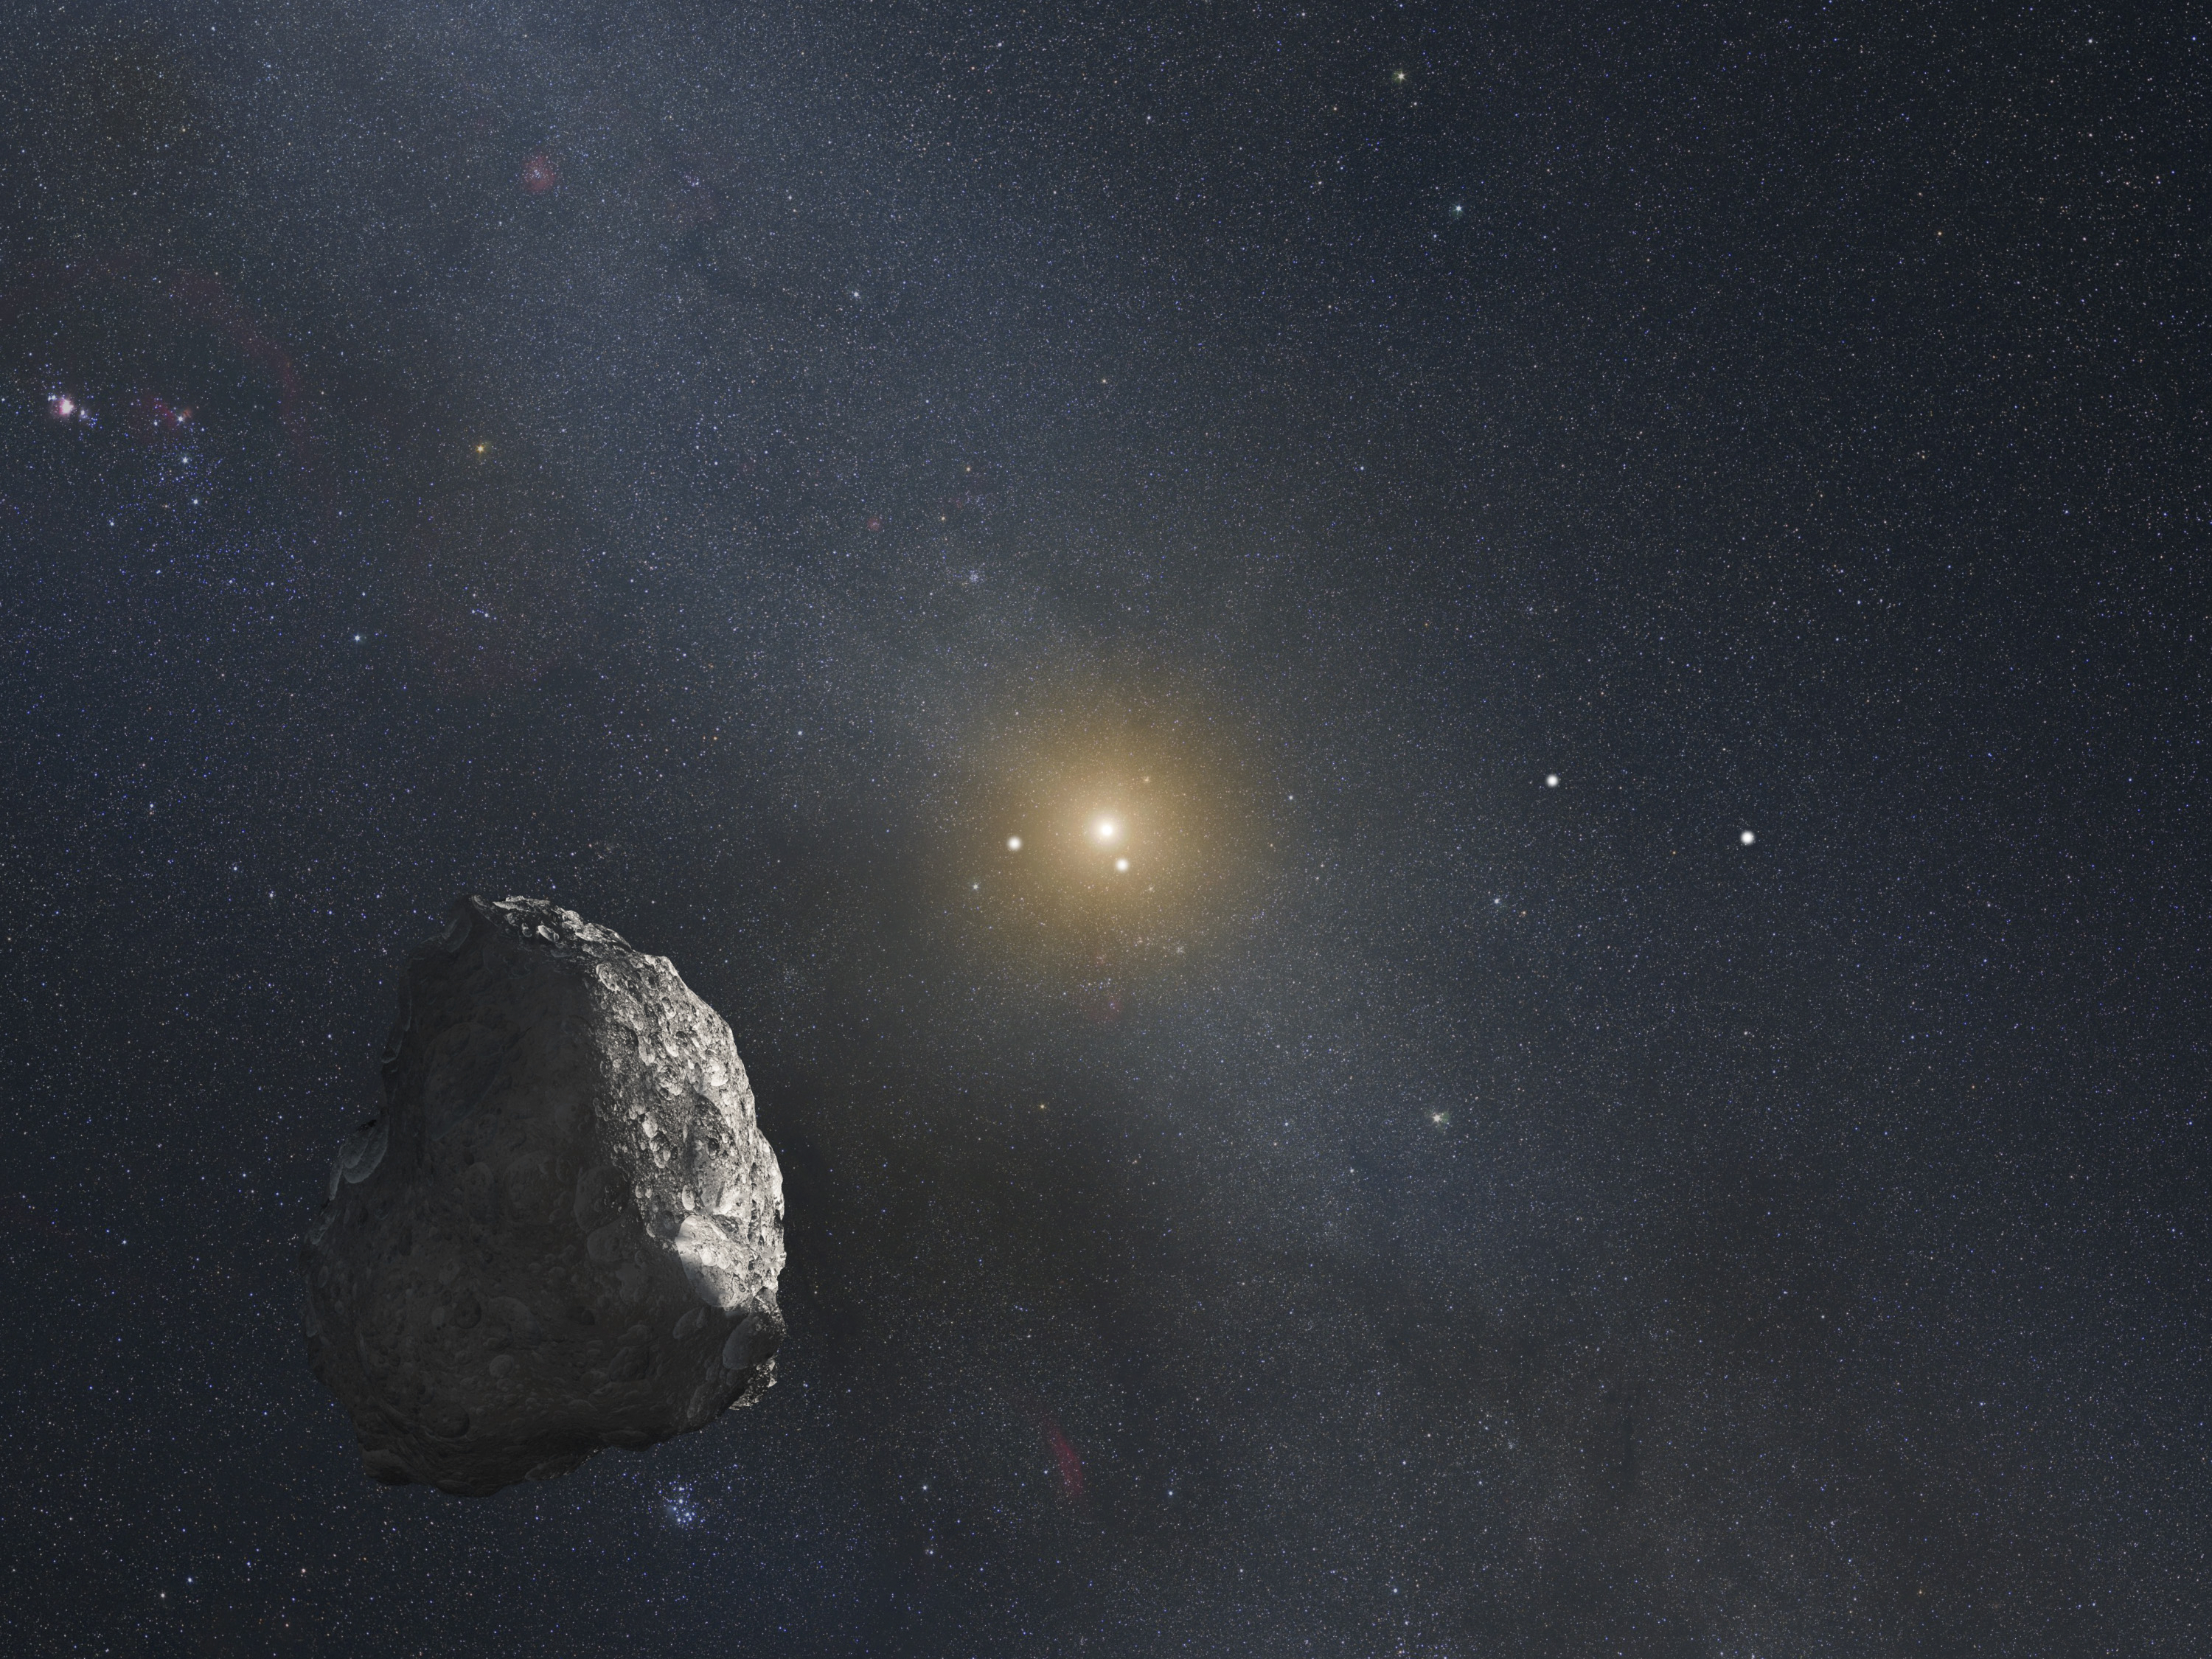

Artist’s Impression of a Kuiper Belt Object

This is an artist's impression of a Kuiper Belt object (KBO), located on the outer rim of our solar system at a staggering distance of 4 billion miles from the Sun. Unlike asteroids, KBOs have not been significantly heated by the Sun, and so are thought to represent a pristine, well preserved, deep-freeze sample of what the outer solar system was like following its birth 4.6 billion years ago. A Hubble survey uncovered three KBOs, ranging from 27 to 35 miles across, that are potentially reachable by NASA's New Horizons spacecraft after it passes by Pluto in mid-2015.

The Sun appears as a bright star at image center in this graphic, which represents the view from the KBO. The Earth and other inner planets are too close to the Sun to be seen in this illustration. The bright "star" to the left of the Sun is the planet Jupiter, and the bright object below the Sun is the planet Saturn. Two bright pinpoints of light to the right of the Sun, midway to the edge of the frame, are the planets Uranus and Neptune, respectively. The planet positions are plotted for late 2018 when the New Horizons probe reaches a distance of 4 billion miles from the Sun. The Milky Way appears in the background.

Credit: NASA, ESA, and G. Bacon (STScI)